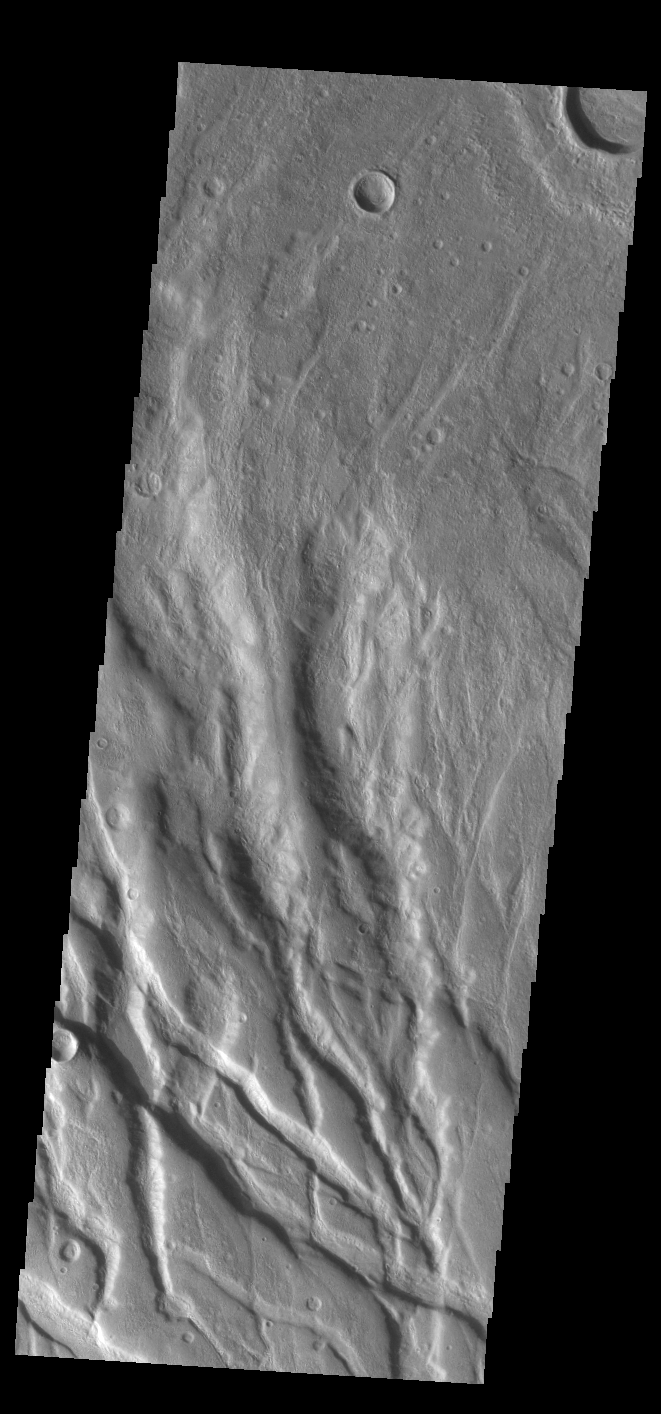

Claritas Fossae

Today’s VIS image shows part of Claritas Fossae. These graben filled highlands are bounded by Solis Planum to the northeast and Icaria Planum to the southwest. The linear features (fossae) are graben, a tectonic feature created when blocks of material subside between paired faults. Extensional tectonic forces are responsible for graben formation. While close to the Tharsis region, it is thought that Claritas Fossae formed prior to the large lava flows located north of this image.

Credit: NASA/JPL-Caltech/ASU